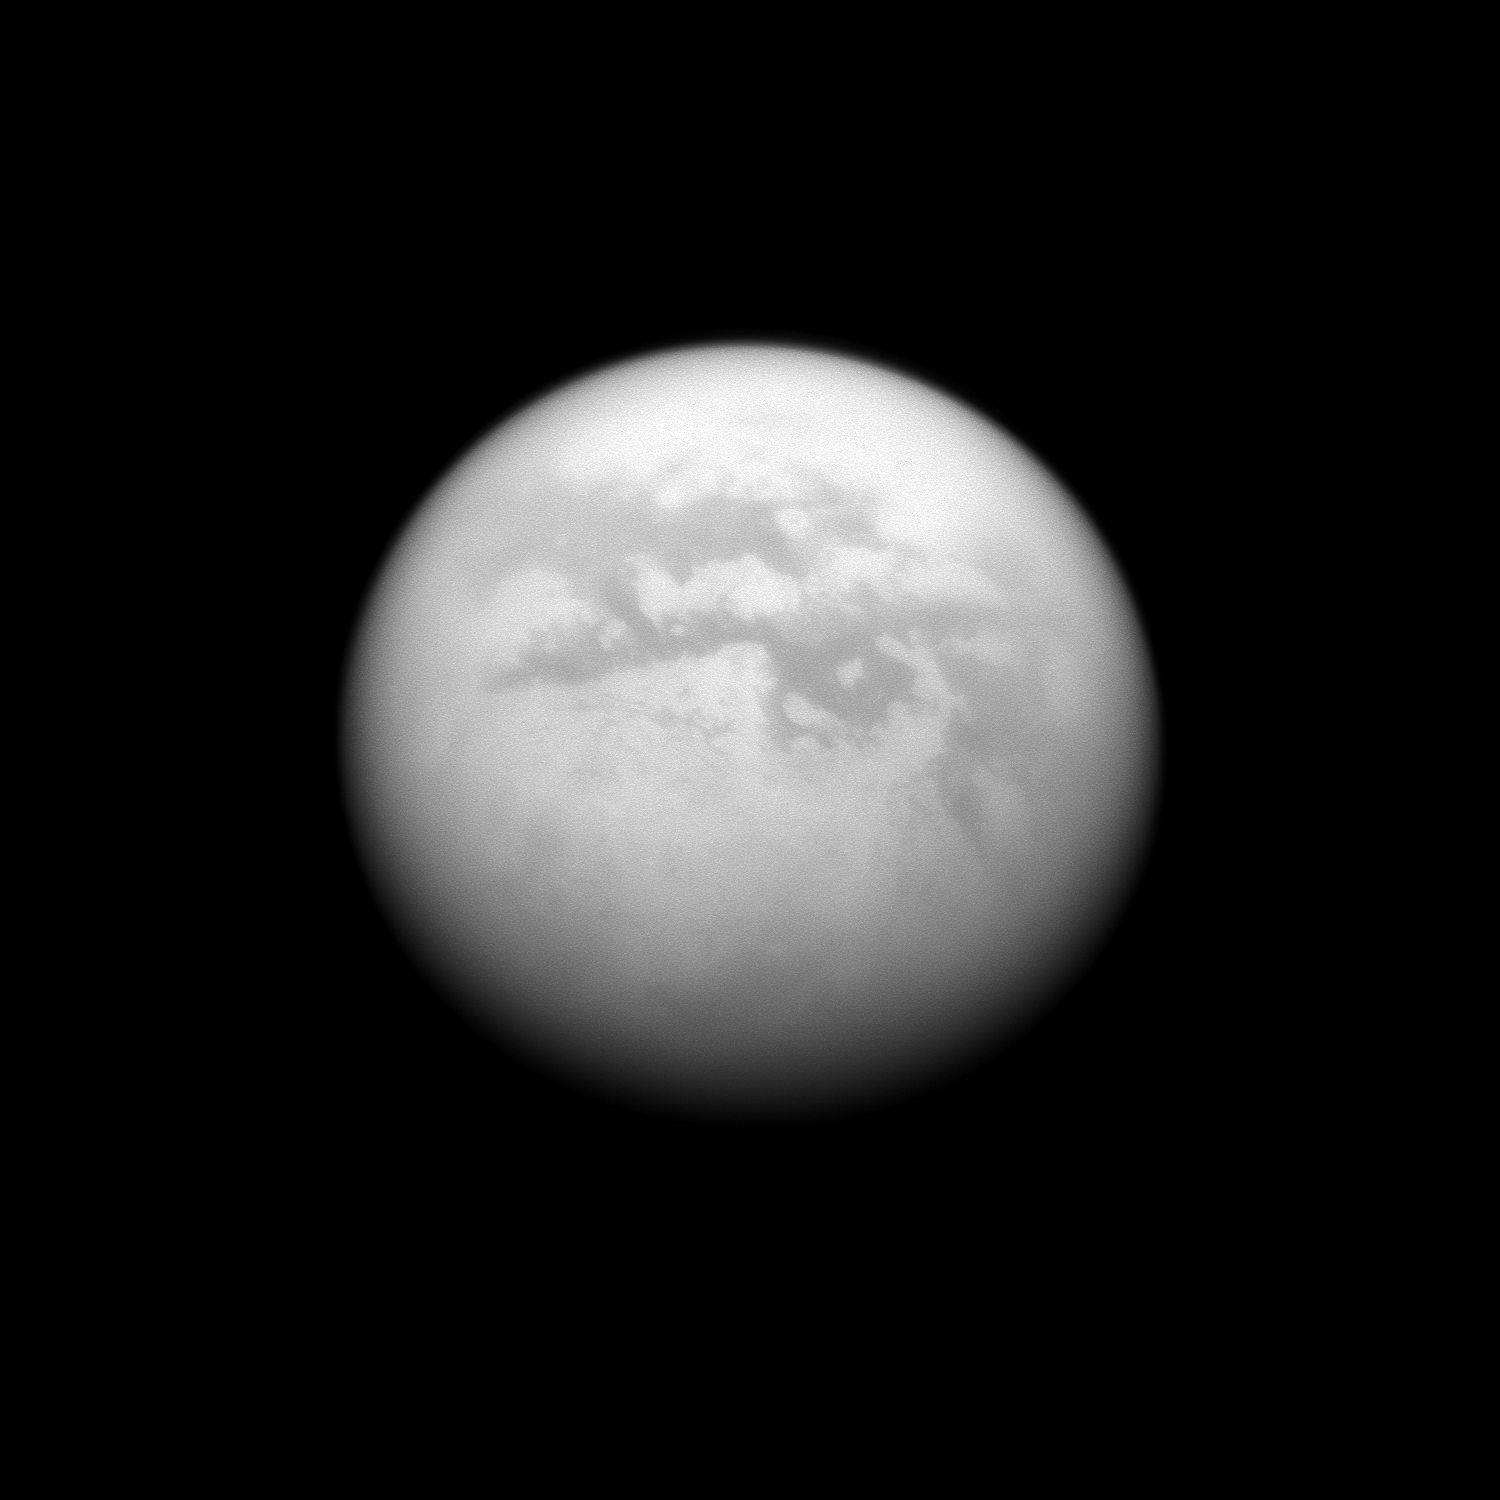

Low Albedo Foursome

The Cassini spacecraft charts a quartet of dark albedo features on the moon Titan. From upper left to lower right of the image are Fenzal, Aztlan, Aaru and Senkyo.

This view looks toward the Saturn-facing side of Titan (5150 kilometers, or 3200 miles across). North on Titan is up and rotated 16 degrees to the right.

The image was taken with the Cassini spacecraft narrow-angle camera on June 9, 2009 using a spectral filter sensitive to wavelengths of near-infrared light centered at 938 nanometers. The view was obtained at a distance of approximately 1.2 million kilometers (746,000 miles) from Titan and at a Sun-Titan-spacecraft, or phase, angle of 26 degrees. Image scale is 7 kilometers (4 miles) per pixel.

The Cassini-Huygens mission is a cooperative project of NASA, the European Space Agency and the Italian Space Agency. The Jet Propulsion Laboratory, a division of the California Institute of Technology in Pasadena, manages the mission for NASA’s Science Mission Directorate, Washington, D.C. The Cassini orbiter and its two onboard cameras were designed, developed and assembled at JPL. The imaging operations center is based at the Space Science Institute in Boulder, Colo.

Credit: NASA/JPL/Space Science Institute